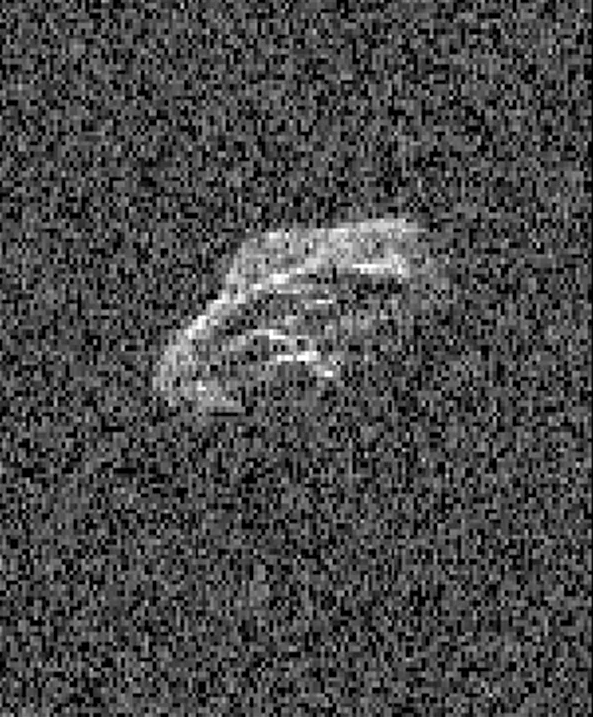

Radar Movie of Asteroid 2011 UW158

Scientists using two giant, Earth-based radio telescopes bounced radar signals off passing asteroid 2011 UW158 to create images for this animation showing the rocky body’s fast rotation.

The passing asteroid made its closest approach to Earth on July 19, 2015 at 7:37 a.m. PST (4:37 a.m. EST) at a distance of about 1.5 million miles (2.4 million kilometers, or 6 times the distance from Earth to the moon). The close proximity during the pass made 2011 UW158 one of the best asteroid flybys of 2015 for imaging from Earth using radar.

The radar images reveal that the shape of the asteroid is extremely irregular and quite elongated. Prominent parallel, linear features run along the length of the object that cause a large increase in brightness of the radar images as they rotate into view.

Scientists note that the asteroid appears to be fairly unusual. Its fast rotation suggests the object has greater mechanical strength than other asteroids its size. A fast-rotating asteroid with lower mechanical strength would tend to split apart.

To obtain the views, researchers paired the 230-foot- (70-meter-) wide Deep Space Network antenna at Goldstone, California, in concert with the National Radio Astronomy Observatory’s 330-foot (100-meter) Green Bank Telescope. Using this technique, the Goldstone antenna beams a radar signal at an asteroid and Green Bank receives the reflections. The technique, referred to as a bi-static observation, dramatically improves the amount of detail that can be seen in radar images. The new views obtained with the technique show features as small as about 24 feet (7.5 meters) wide.

The 171 individual images used in the movie were generated from data collected on July 18. They show the asteroid is approximately 2000 by 1000 feet (600 by 300 meters) across. The observations also confirm earlier estimates by astronomers that the asteroid rotates quickly, completing one spin in just over half an hour. The movie spans a period of about an hour and 45 minutes.

The trajectory of asteroid 2011 UW158 is well understood. This flyby was the closest approach the asteroid will make to Earth for at least the next 93 years.

Asteroid 2011 UW158 was discovered on October 25, 2011, by the PanSTARRS 1 telescope, located on the summit of Haleakala on Maui, Hawaii. Managed by the University of Hawaii, the PanSTARRS survey receives NASA funding.

Radar is a powerful technique for studying an asteroid’s size, shape, rotation state, surface features and surface roughness, and for improving the calculation of asteroid orbits. Radar measurements of asteroid distances and velocities often enable computation of asteroid orbits much further into the future than if radar observations weren’t available.

NASA’s Near-Earth Object Program at NASA Headquarters, Washington, manages and funds the search, study and monitoring of asteroids and comets whose orbits periodically bring them close to Earth. JPL manages the Near-Earth Object Program Office for NASA’s Science Mission Directorate in Washington. JPL is a division of the California Institute of Technology in Pasadena.

Credit: NASA/JPL-Caltech/NRAO